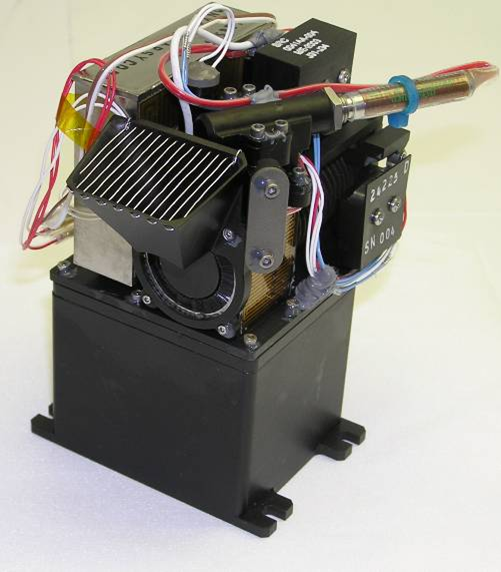

Phoenix Mars Lander’s Chemistry Lab in a Box

The wet chemistry laboratory on NASA’s Phoenix Mars Lander has four teacup-size beakers. This photograph shows one of them. The laboratory is part of the spacecraft’s Microscopy, Electrochemistry and Conductivity Analyzer.

Each beaker will be used only once, for assessing soluble chemicals in a sample of Martian soil by mixing water with the sample to a soupy consistency and keeping it warm enough to remain liquid during the analysis.

On the inner surface of the beaker are 26 sensors, mostly electrodes behind selectively permeable membranes or gels. Some sensors will give information about the acidity or alkalinity of the soil sample. Others will gauge concentrations of such ions as chlorides, bromides, magnesium, calcium and potassium. Comparisons of the concentrations of water-soluble ions in soil samples from different depths below the surface of the landing site may provide clues to the history of the water in the soil.

Photojournal Note: As planned, the Phoenix lander, which landed May 25, 2008 23:53 UTC, ended communications in November 2008, about six months after landing, when its solar panels ceased operating in the dark Martian winter.

Credit: NASA/JPL-Caltech/UA